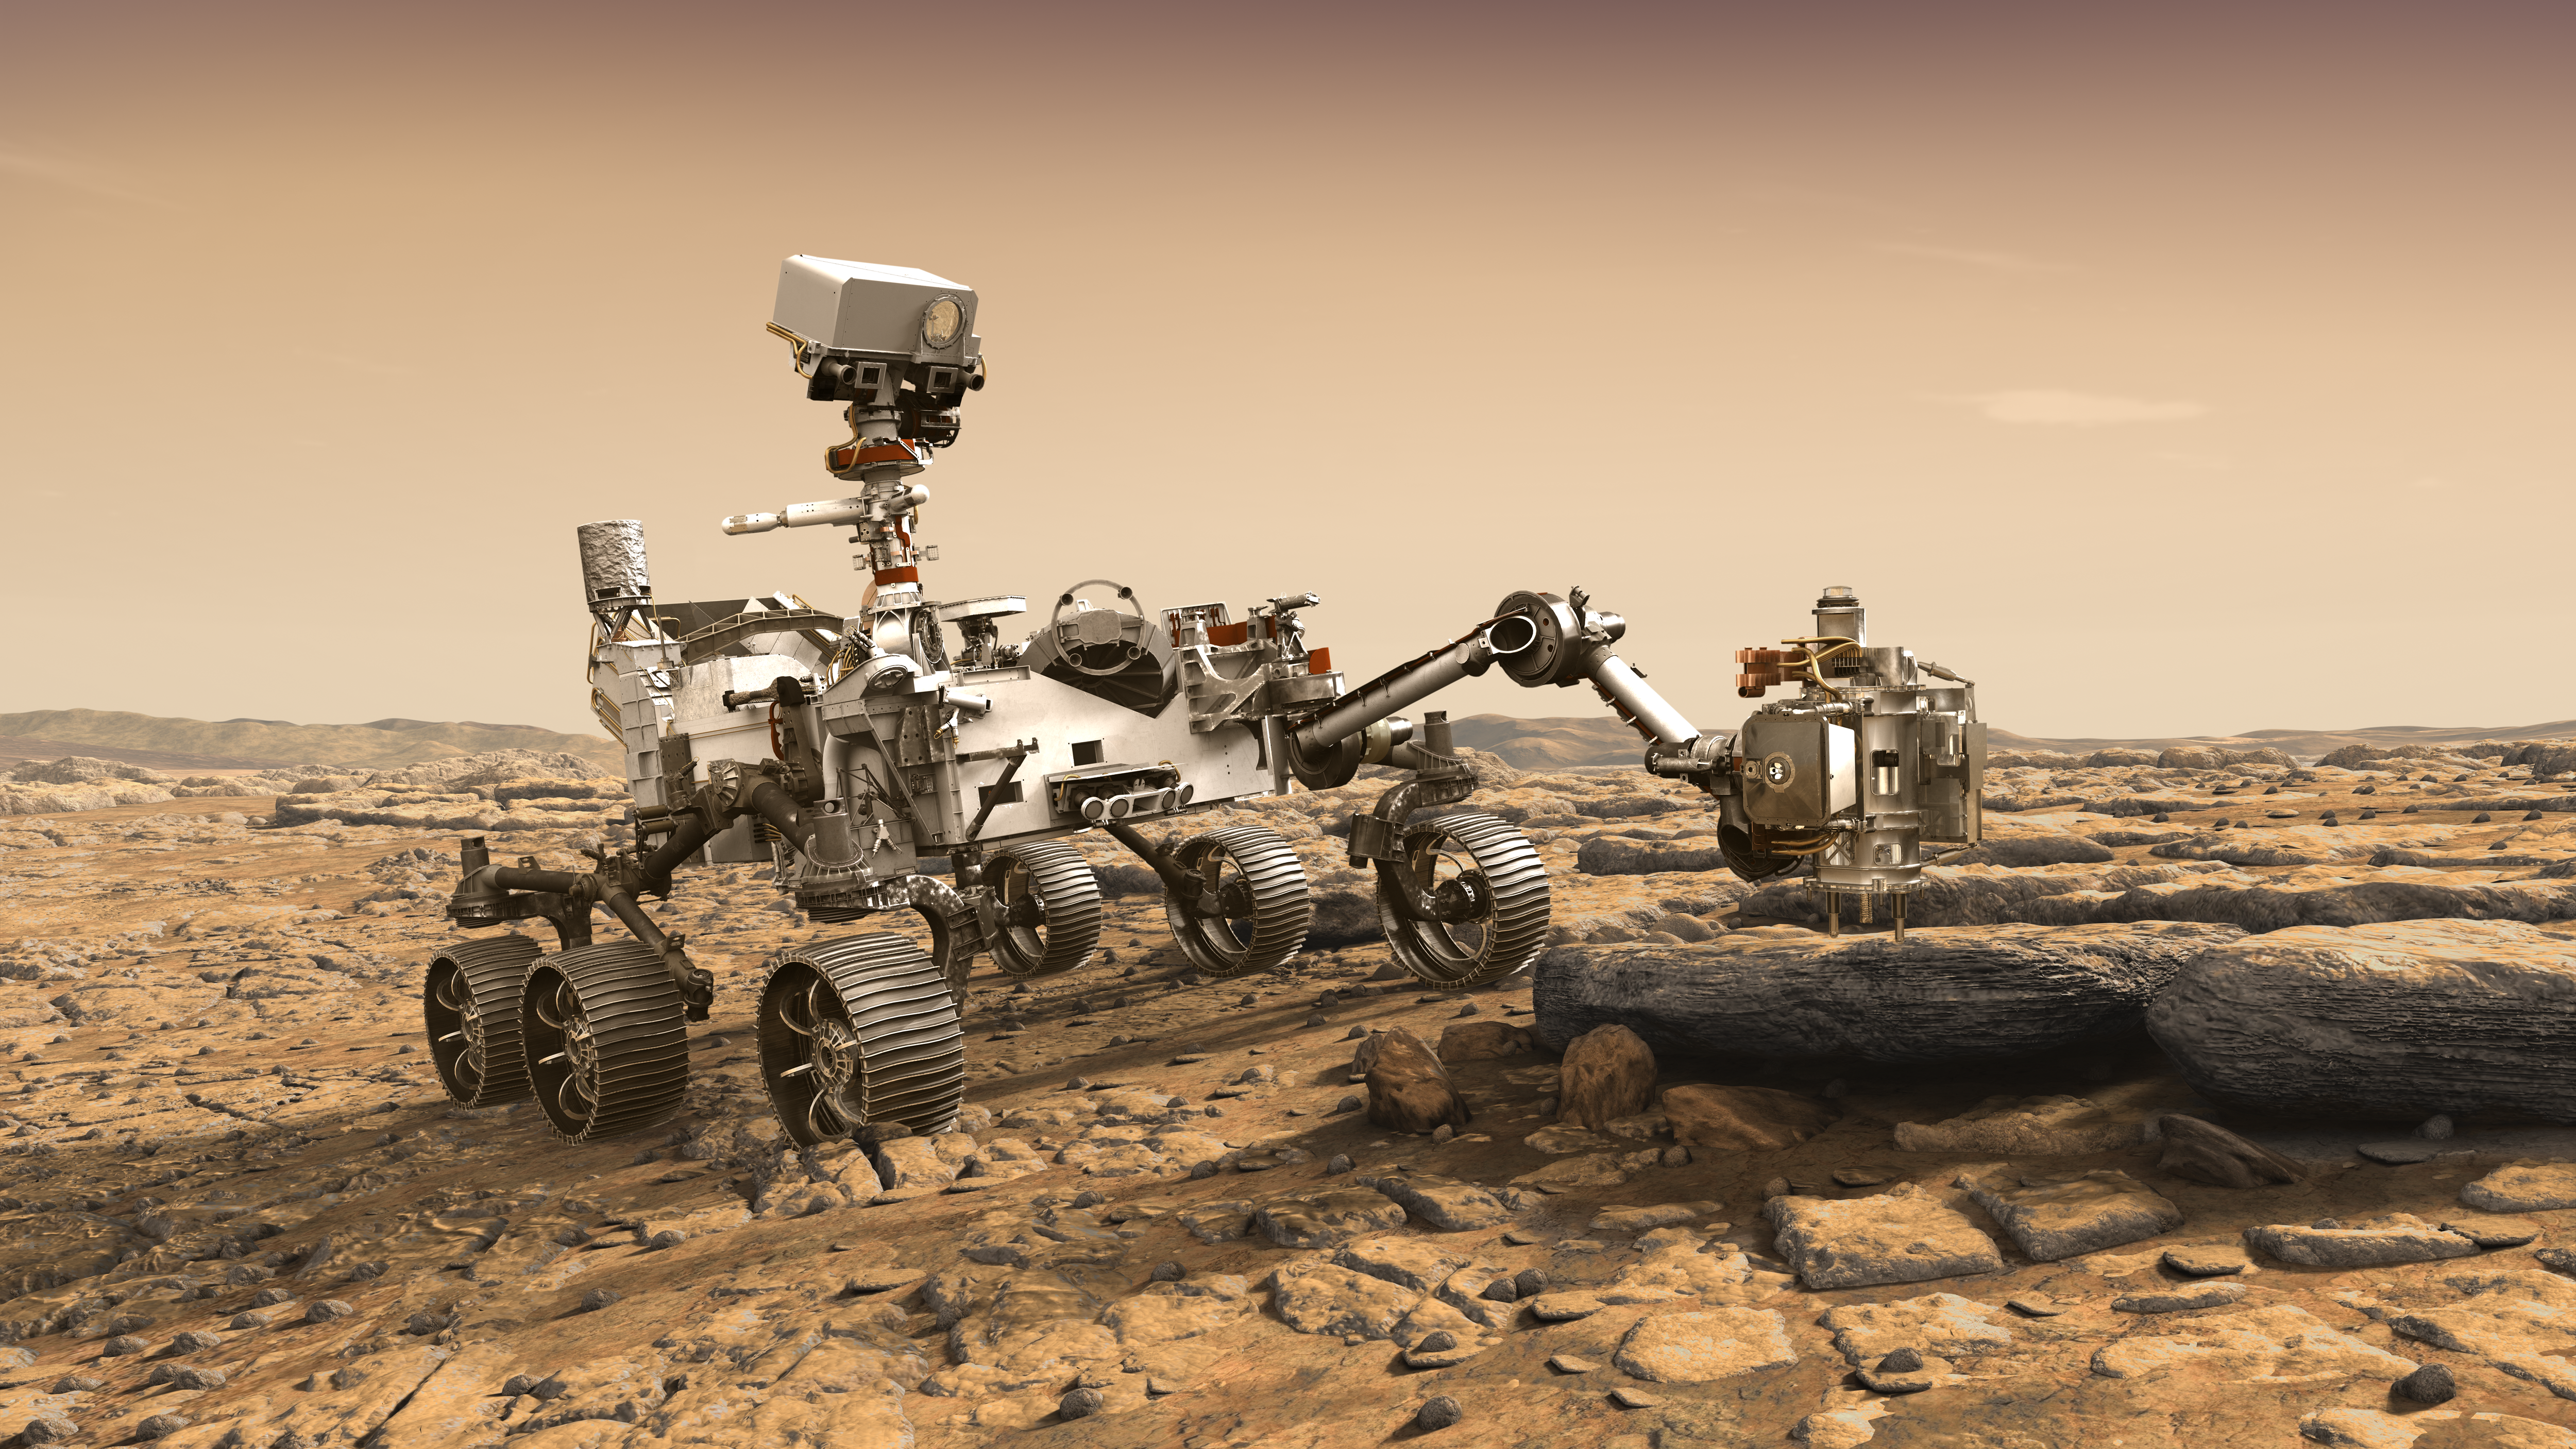

NASA’s Mars 2020 Rover Artist’s Concept #2

This artist’s rendition depicts NASA’s Mars 2020 rover studying a Mars rock outrcrop.

The mission will not only seek out and study an area likely to have been habitable in the distant past, but it will take the next, bold step in robotic exploration of the Red Planet by seeking signs of past microbial life itself.

Mars 2020 will use powerful instruments to investigate rocks on Mars down to the microscopic scale of variations in texture and composition. It will also acquire and store samples of the most promising rocks and soils that it encounters, and set them aside on the surface of Mars. A future mission could potentially return these samples to Earth.

Mars 2020 is targeted for launch in July/August 2020 aboard an Atlas V-541 rocket from Space Launch Complex 41 at Cape Canaveral Air Force Station in Florida.

NASA’s Jet Propulsion Laboratory builds and manages the Mars 2020 rover for the NASA Science Mission Directorate at the agency’s headquarters in Washington.

For more information about the mission, go to https://mars.nasa.gov/mars2020/.

Photojournal Note: Also available is the full resolution TIFF file PIA22105_full.tif. This file may be too large to view from a browser; it can be downloaded onto your desktop by right-clicking on the previous link and viewed with image viewing software.

Credit: NASA/JPL-Caltech